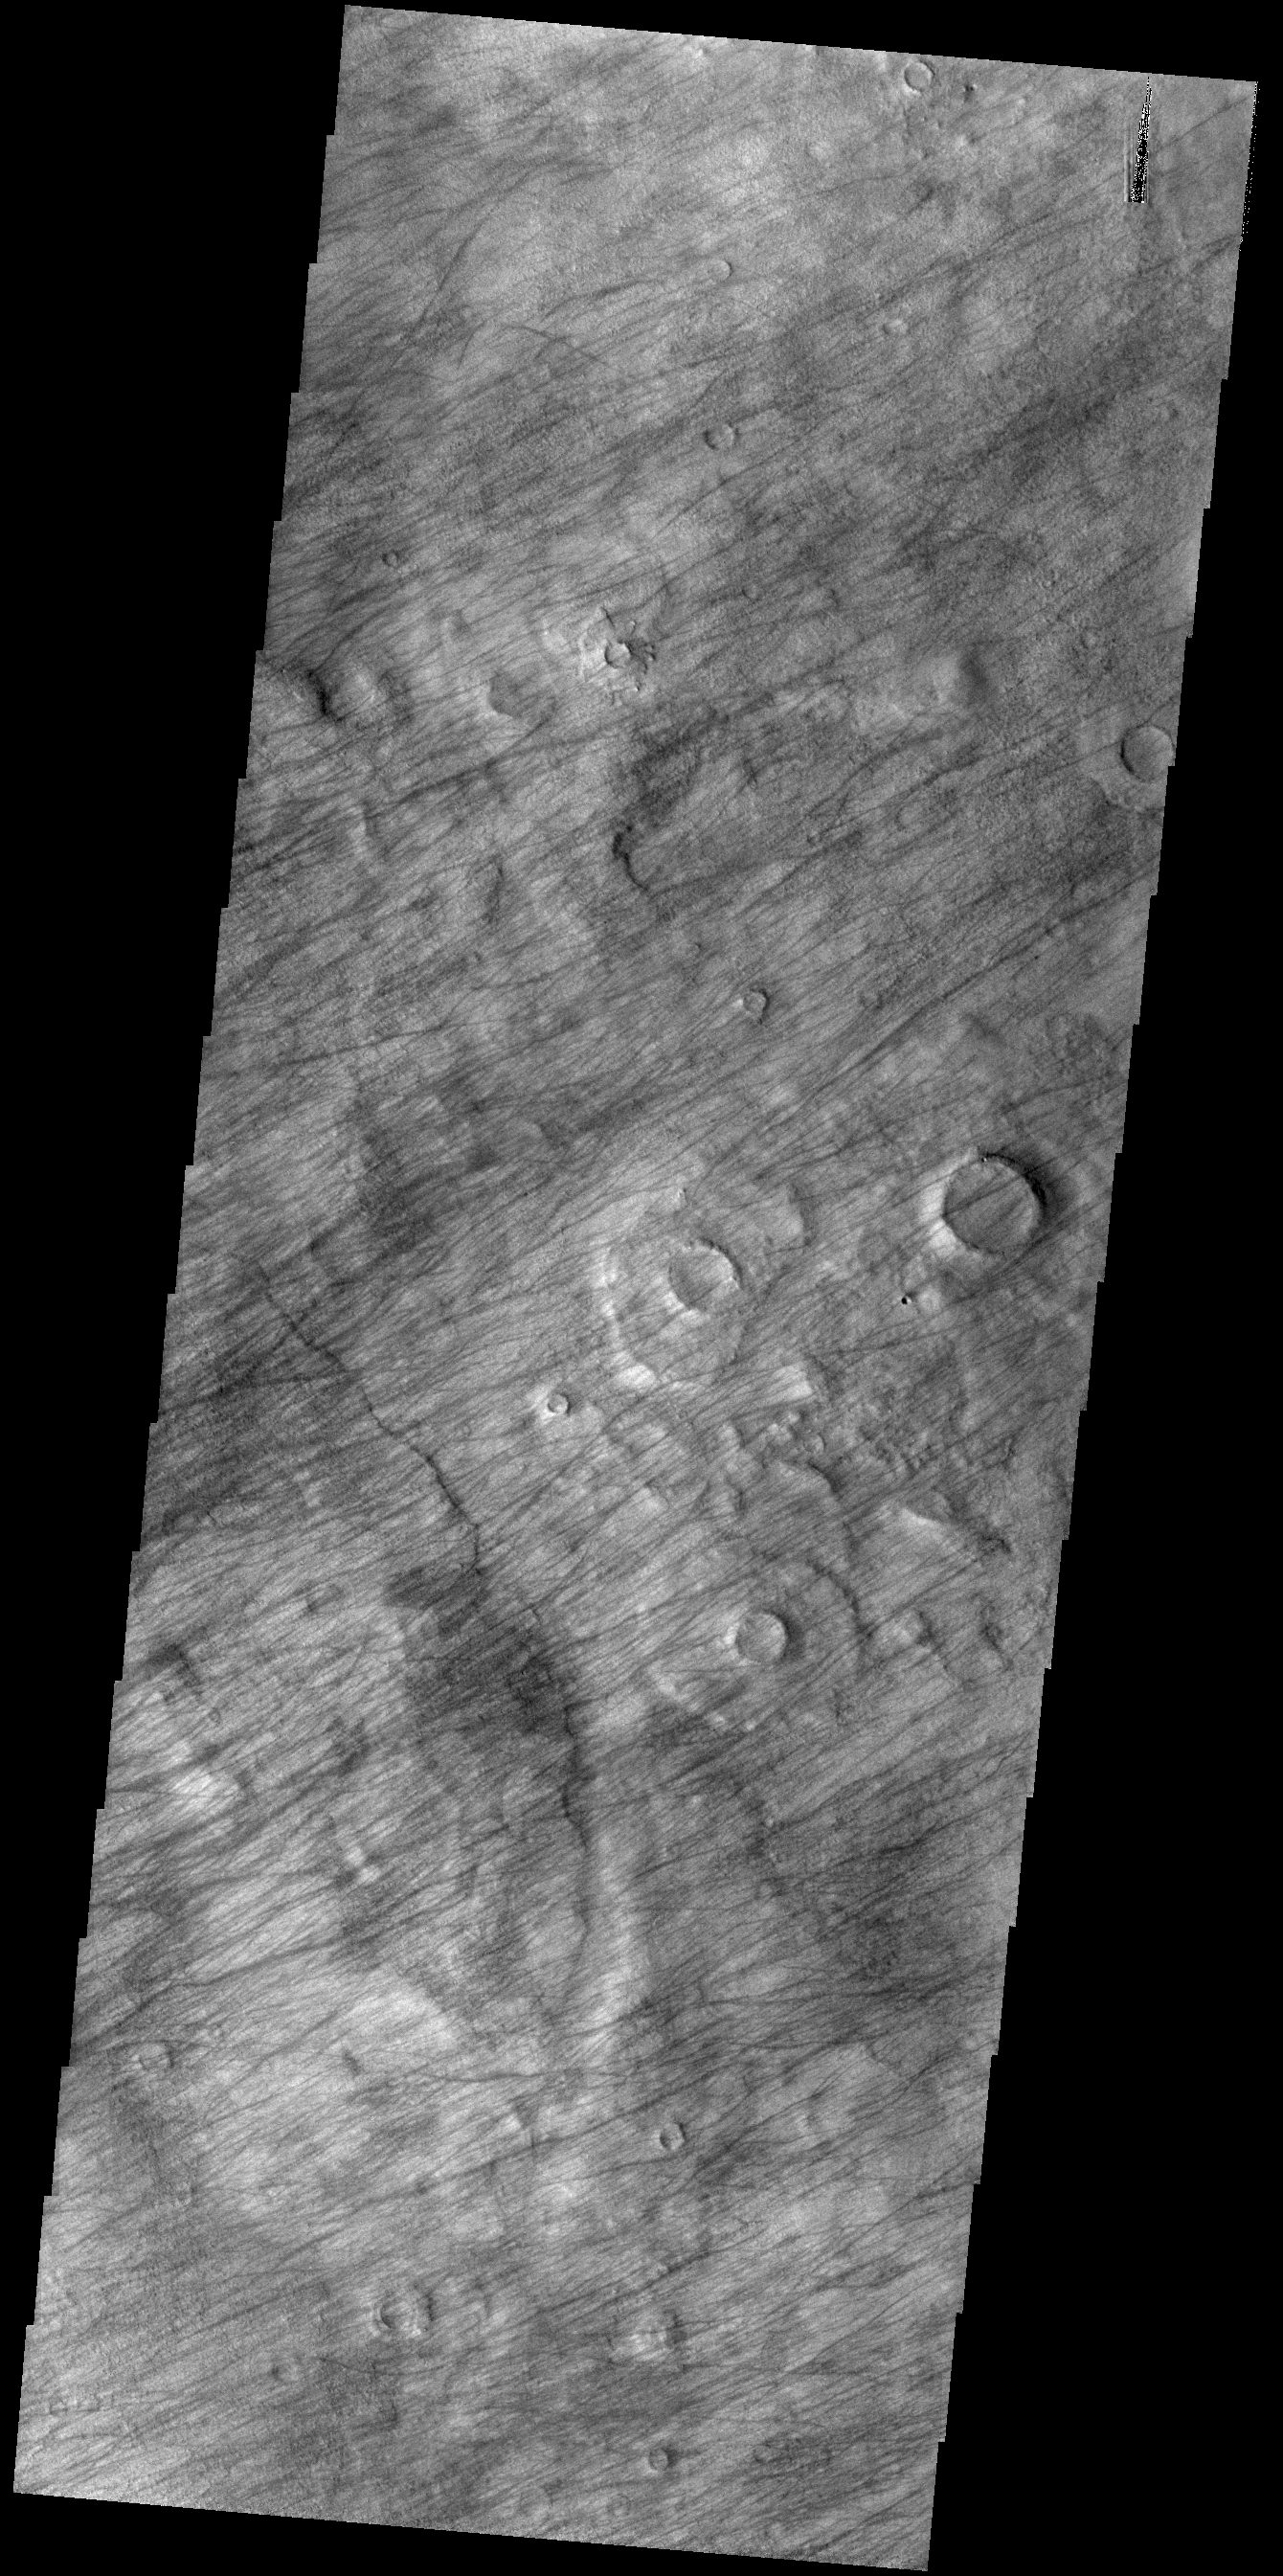

Dust Devil Tracks

This VIS image shows a region dense with dust devil tracks. Located in Promethei Terra, these tracks run parallel to the nearby southeastern margin of Hellas Planitia. The number of tracks and amount of overlapping indicates that there are long term winds in this region.

Credit: NASA/JPL-Caltech/ASU